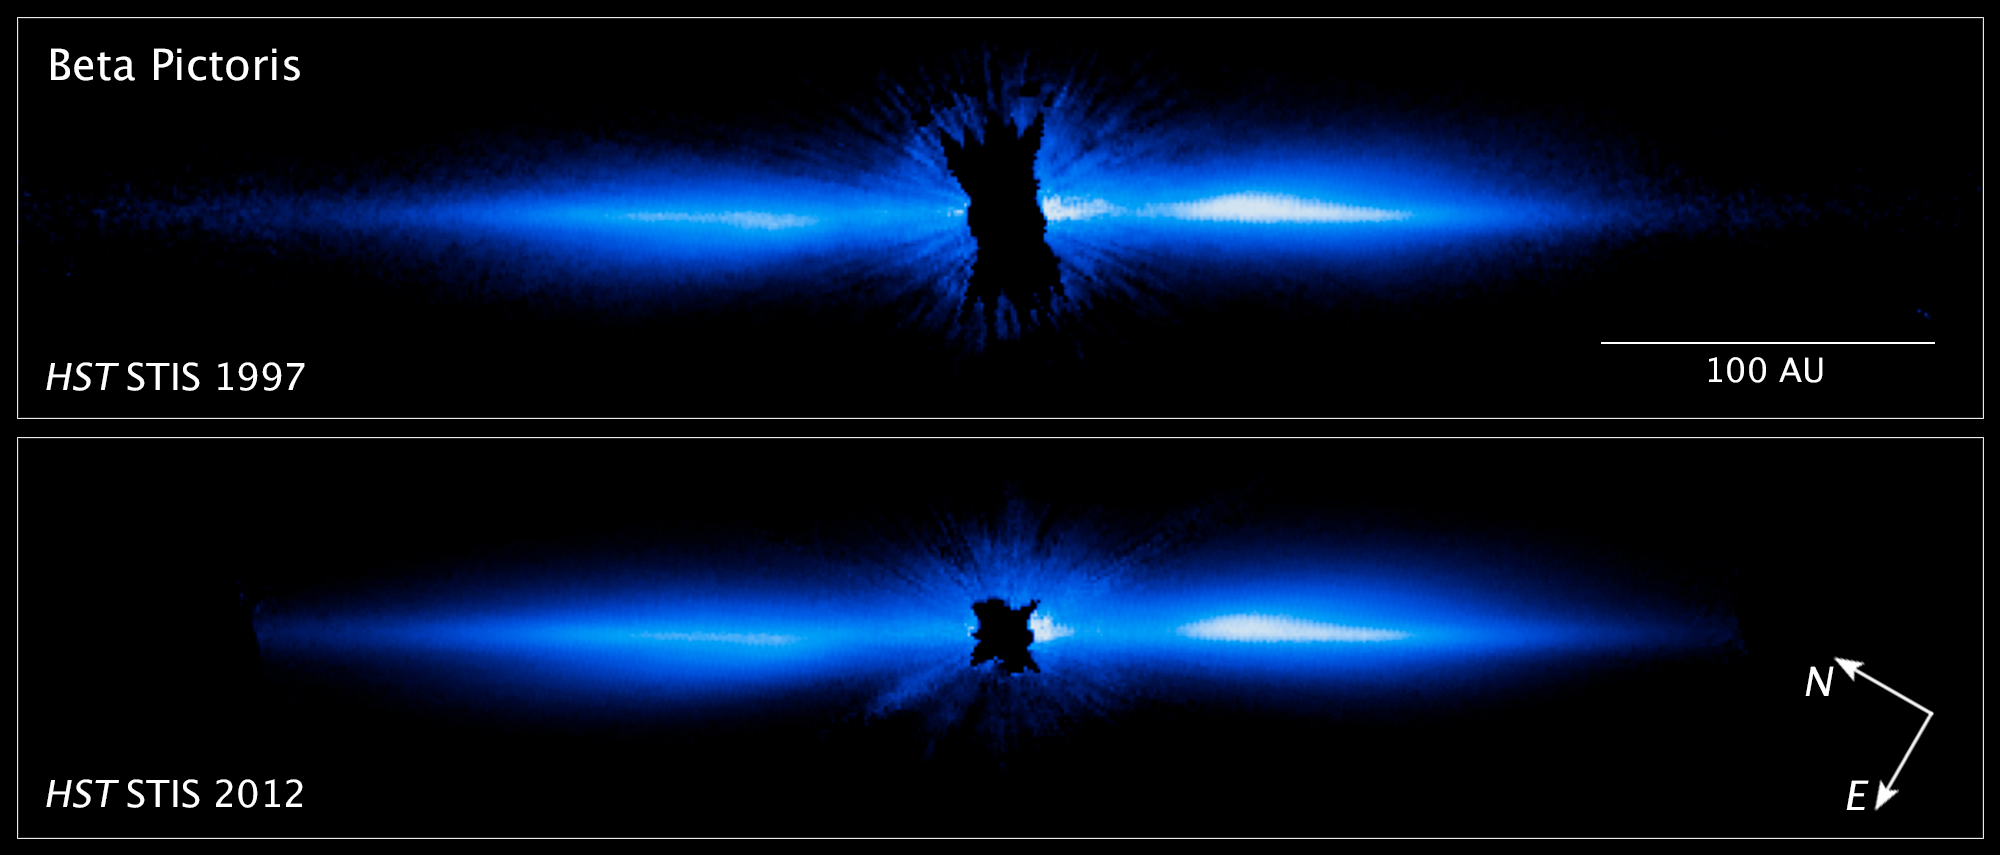

Compass and Scale Image for Beta Pictoris

Object Name: Beta Pictoris
Object Description: Star with Circumstellar Disk
Instrument: HST/STIS

Compass and Scale Compass and Scale An astronomical image with a scale that shows how large an object is on the sky, a compass that shows how the object is oriented on the sky, and the filters with which the image was made.

Credit: NASA, ESA, and D. Apai and G. Schneider (University of Arizona)